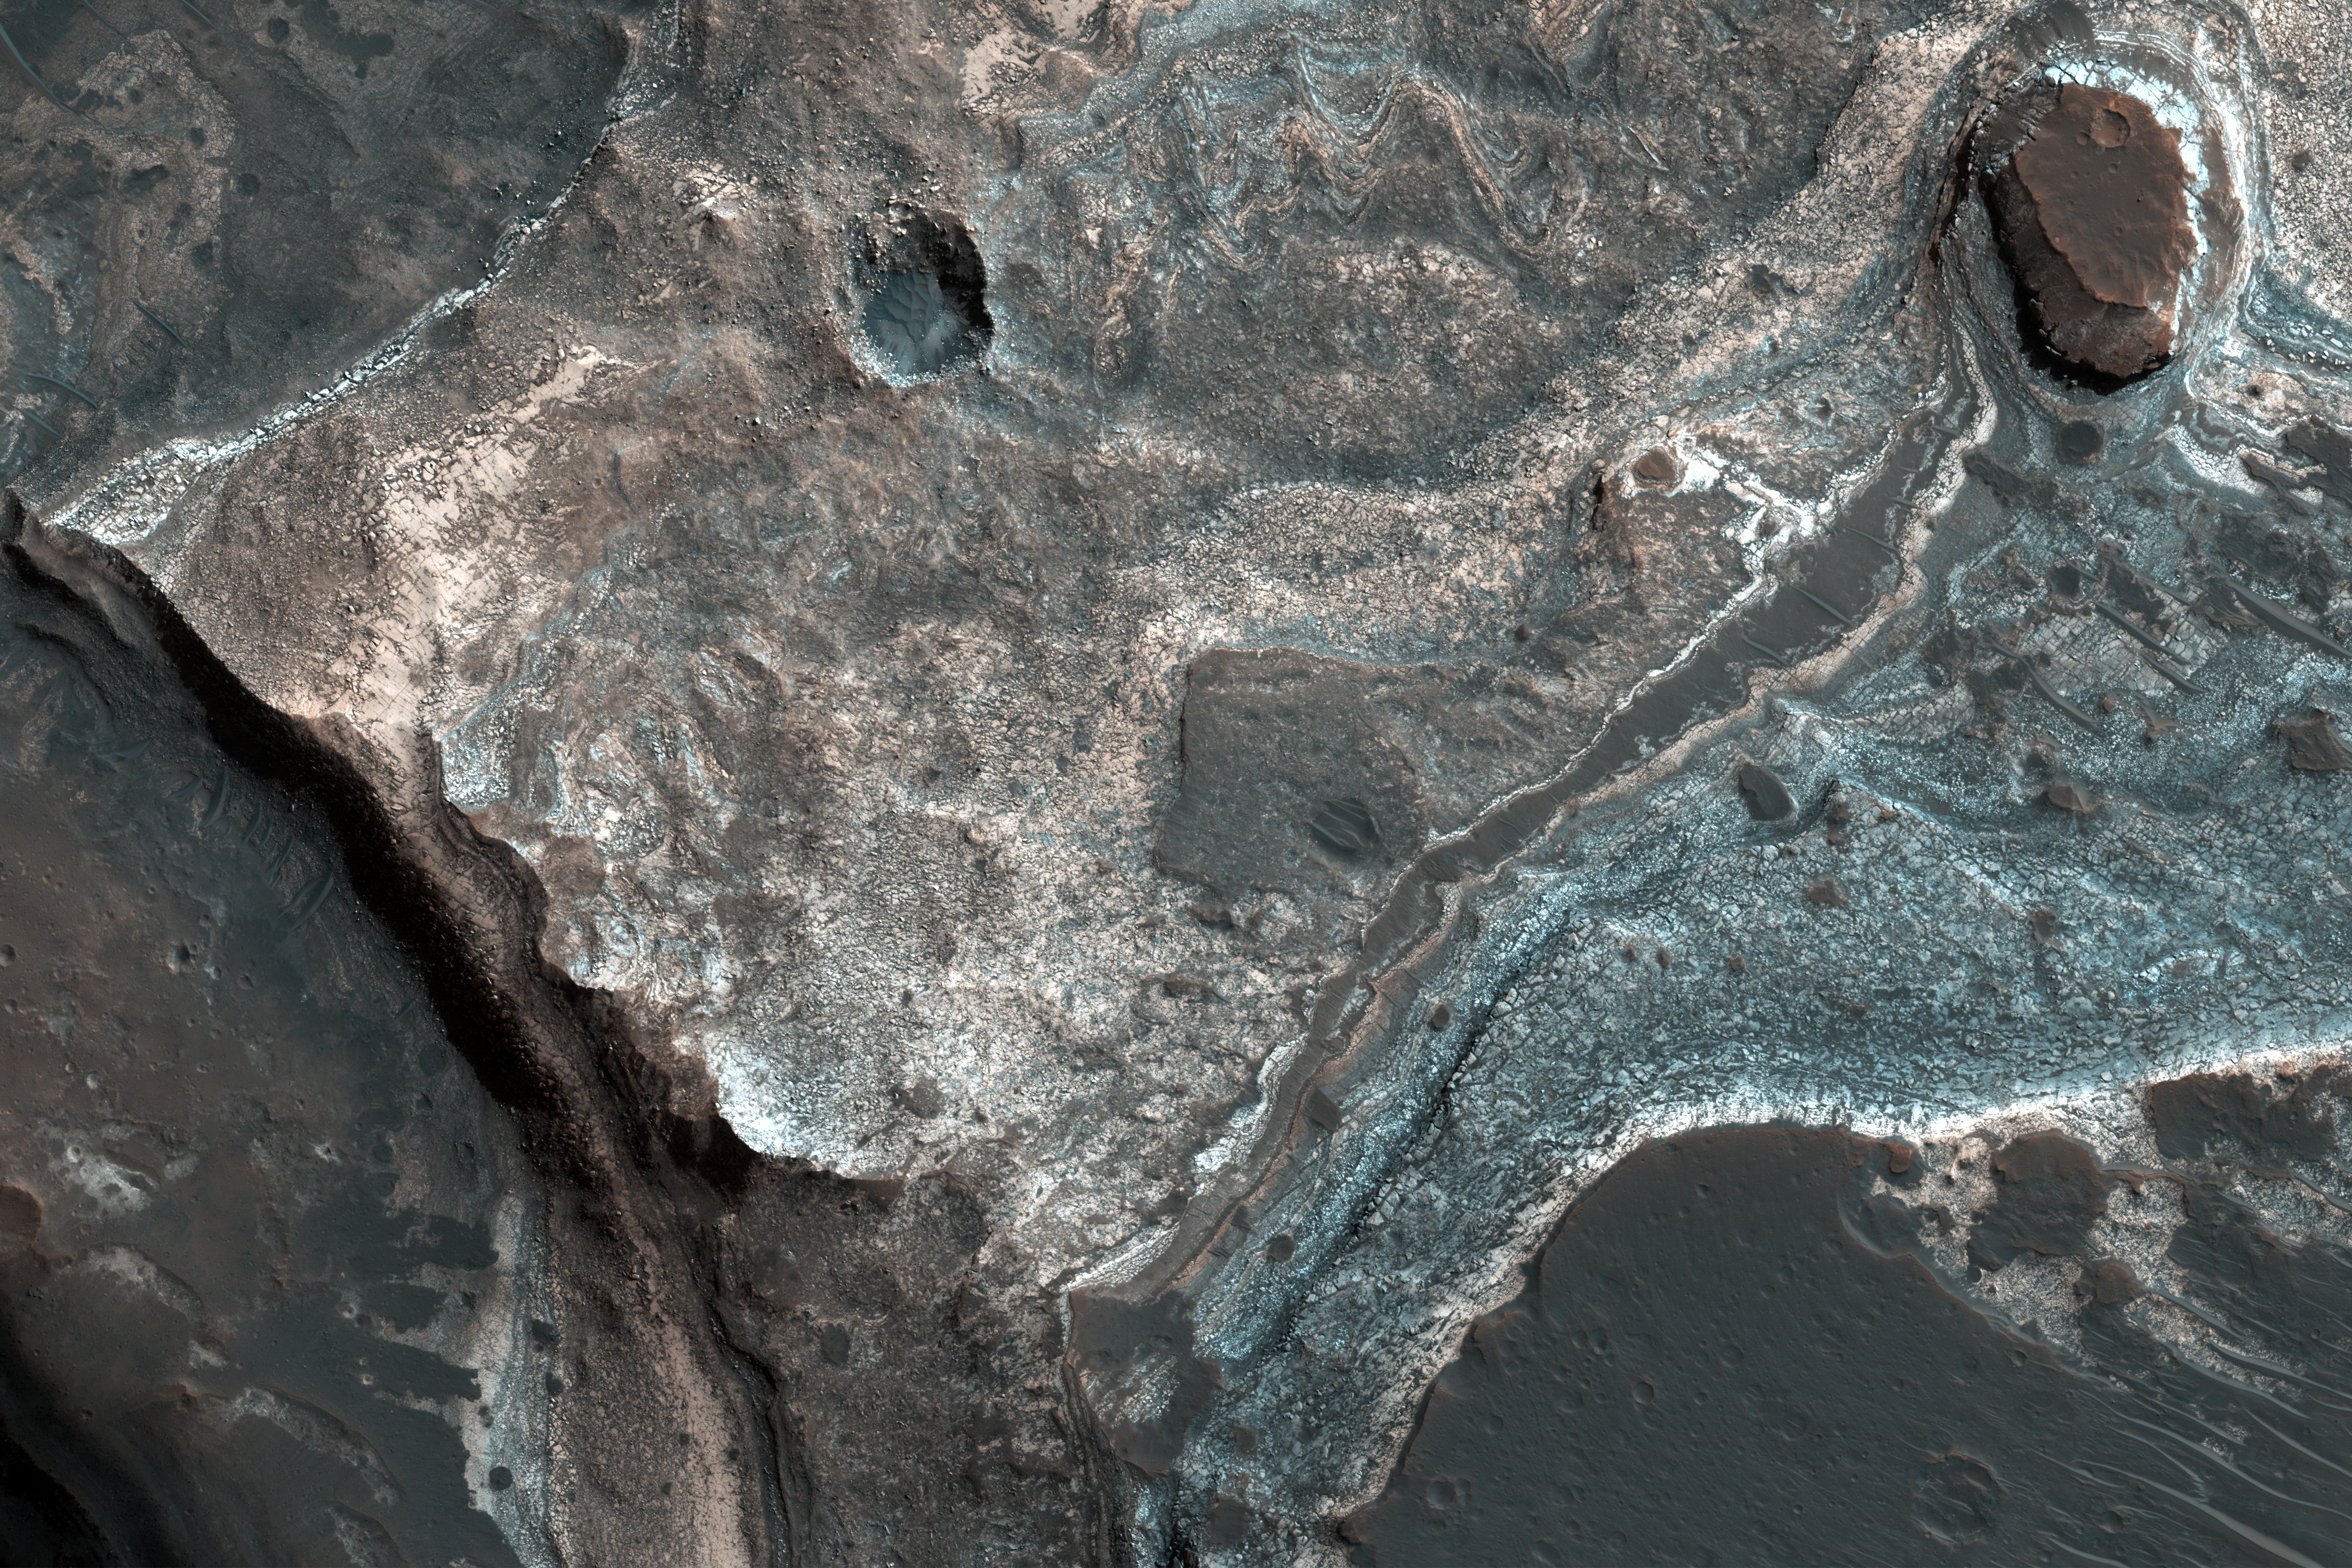

Layers along a Pit in Coprates Catena

This image from NASA’s Mars Reconnaissance Orbiter (MRO) shows the western wall of a small pit that is located along the floor of a larger trough in Coprates Catena. Dark layers are exposed along the bottom of the pit wall while light-toned layers are near the top of the pit and the adjacent trough floor.

Based upon where the layers are exposed, we can tell that the dark layers formed first followed by the light layers. The light layers could have been deposited when water filled part of the trough while the dark layers could be older lava flows.

The map is projected here at a scale of 25 centimeters (9.8 inches) per pixel. [The original image scale is 26.1 centimeters (10.3 inches) per pixel (with 1 x 1 binning); objects on the order of 78 centimeters (30.7 inches) across are resolved.] North is up.

This is a stereo pair with PSP_009631_1650.

The University of Arizona, Tucson, operates HiRISE, which was built by Ball Aerospace & Technologies Corp., Boulder, Colorado. NASA’s Jet Propulsion Laboratory, a division of Caltech in Pasadena, California, manages the Mars Reconnaissance Orbiter Project for NASA’s Science Mission Directorate, Washington.

Credit: NASA/JPL-Caltech/Univ. of Arizona